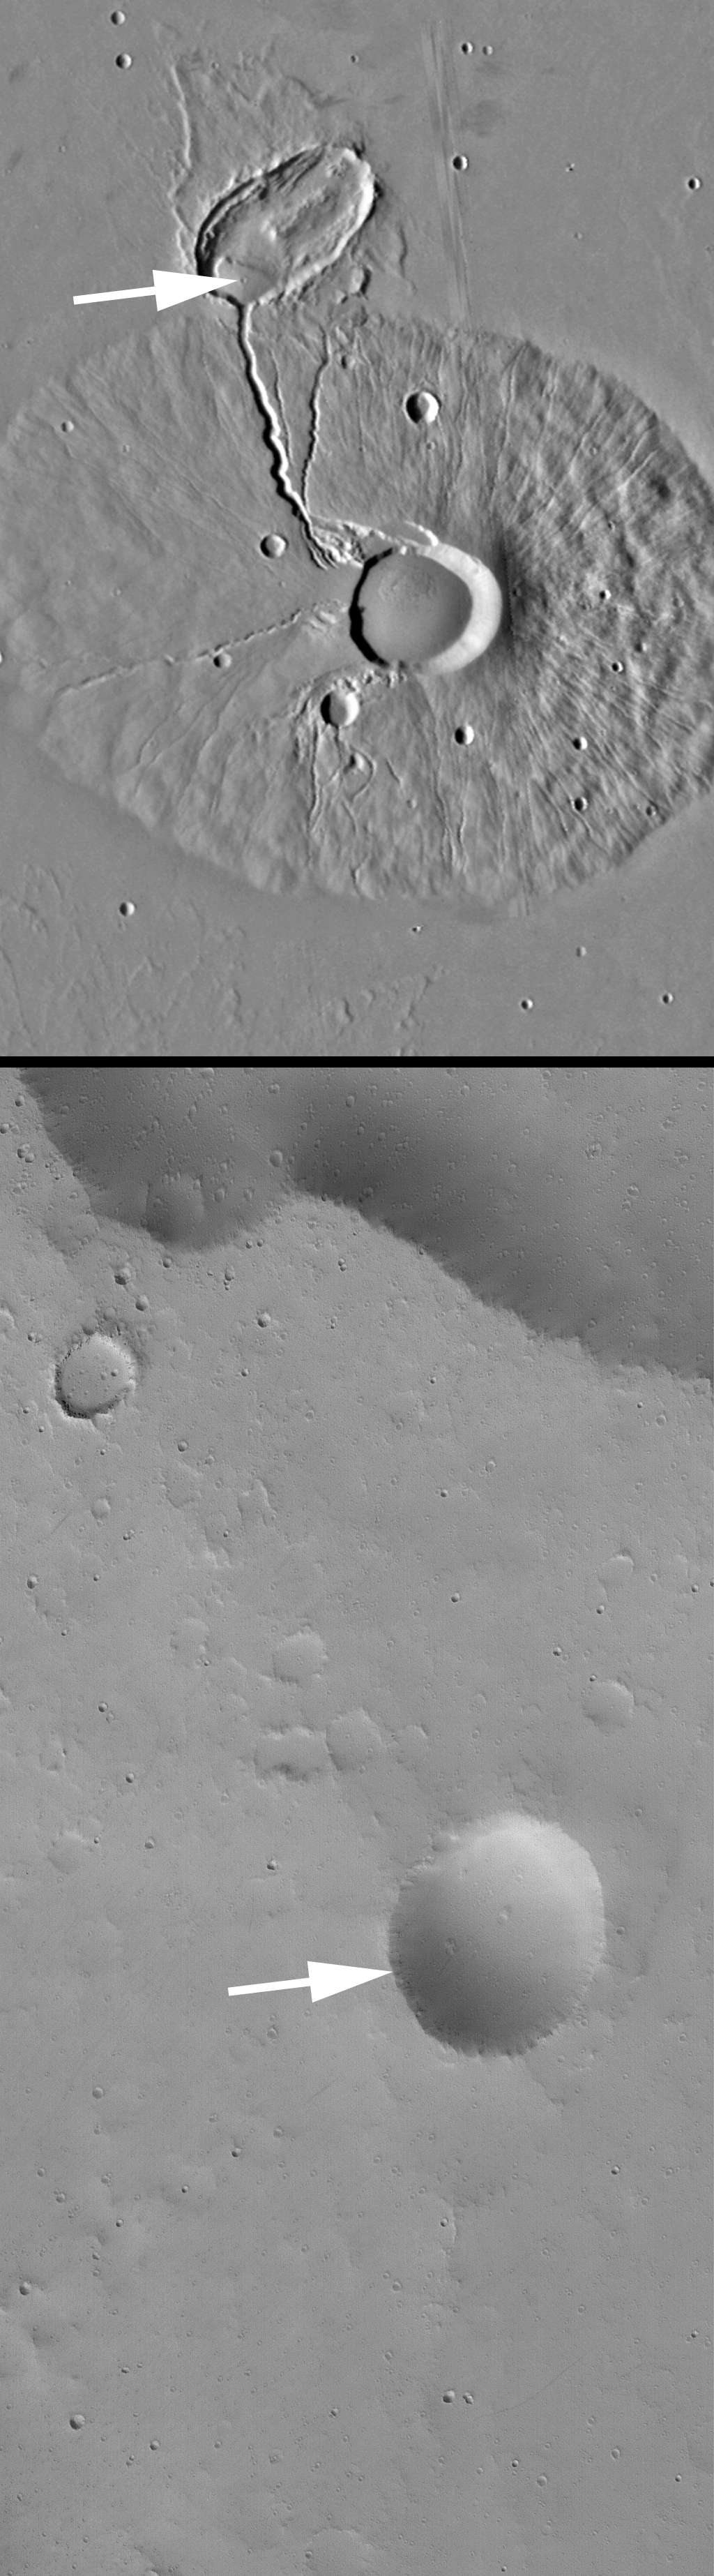

Ceraunius Tholus Feature

11 December 2004
Today’s Mars Picture of the Day features two images. The top picture is a mosaic of Viking orbiter images acquired in the late 1970s. The lower image is a high resolution picture from the Mars Global Surveyor (MGS) Mars Orbiter Camera (MOC). The Viking mosaic shows Ceraunius Tholus, a volcano in the Tharsis region that was first viewed in images obtained by Mariner 9 in 1972. Several channels run down the slope of the Ceraunius Tholus volcano. The deepest of those channels ends in an elliptical crater. The elliptical crater was formed by a very oblique meteor impact. Where the channel meets the floor of the elliptical crater, there is a small mound of material. Presumably, this material was deposited in the elliptical crater after running down through the channel on the volcano’s northwest flank.

Near the top/center of the mound in the elliptical crater is a small, circular depression. Some have speculated for years that this depression is related to volcanism, others thought that it may be an impact crater. The MGS MOC image (lower of the two images) shows that crater. It is not the source of lava flows or any other volcanic features. Most likely, it is an old impact crater. This feature is located near 25.2°N, 97.7°W. The MOC image covers an area approximately 3 km (1.9 mi) wide and is illuminated by sunlight from the lower left.

Credit: NASA/JPL/Malin Space Science Systems